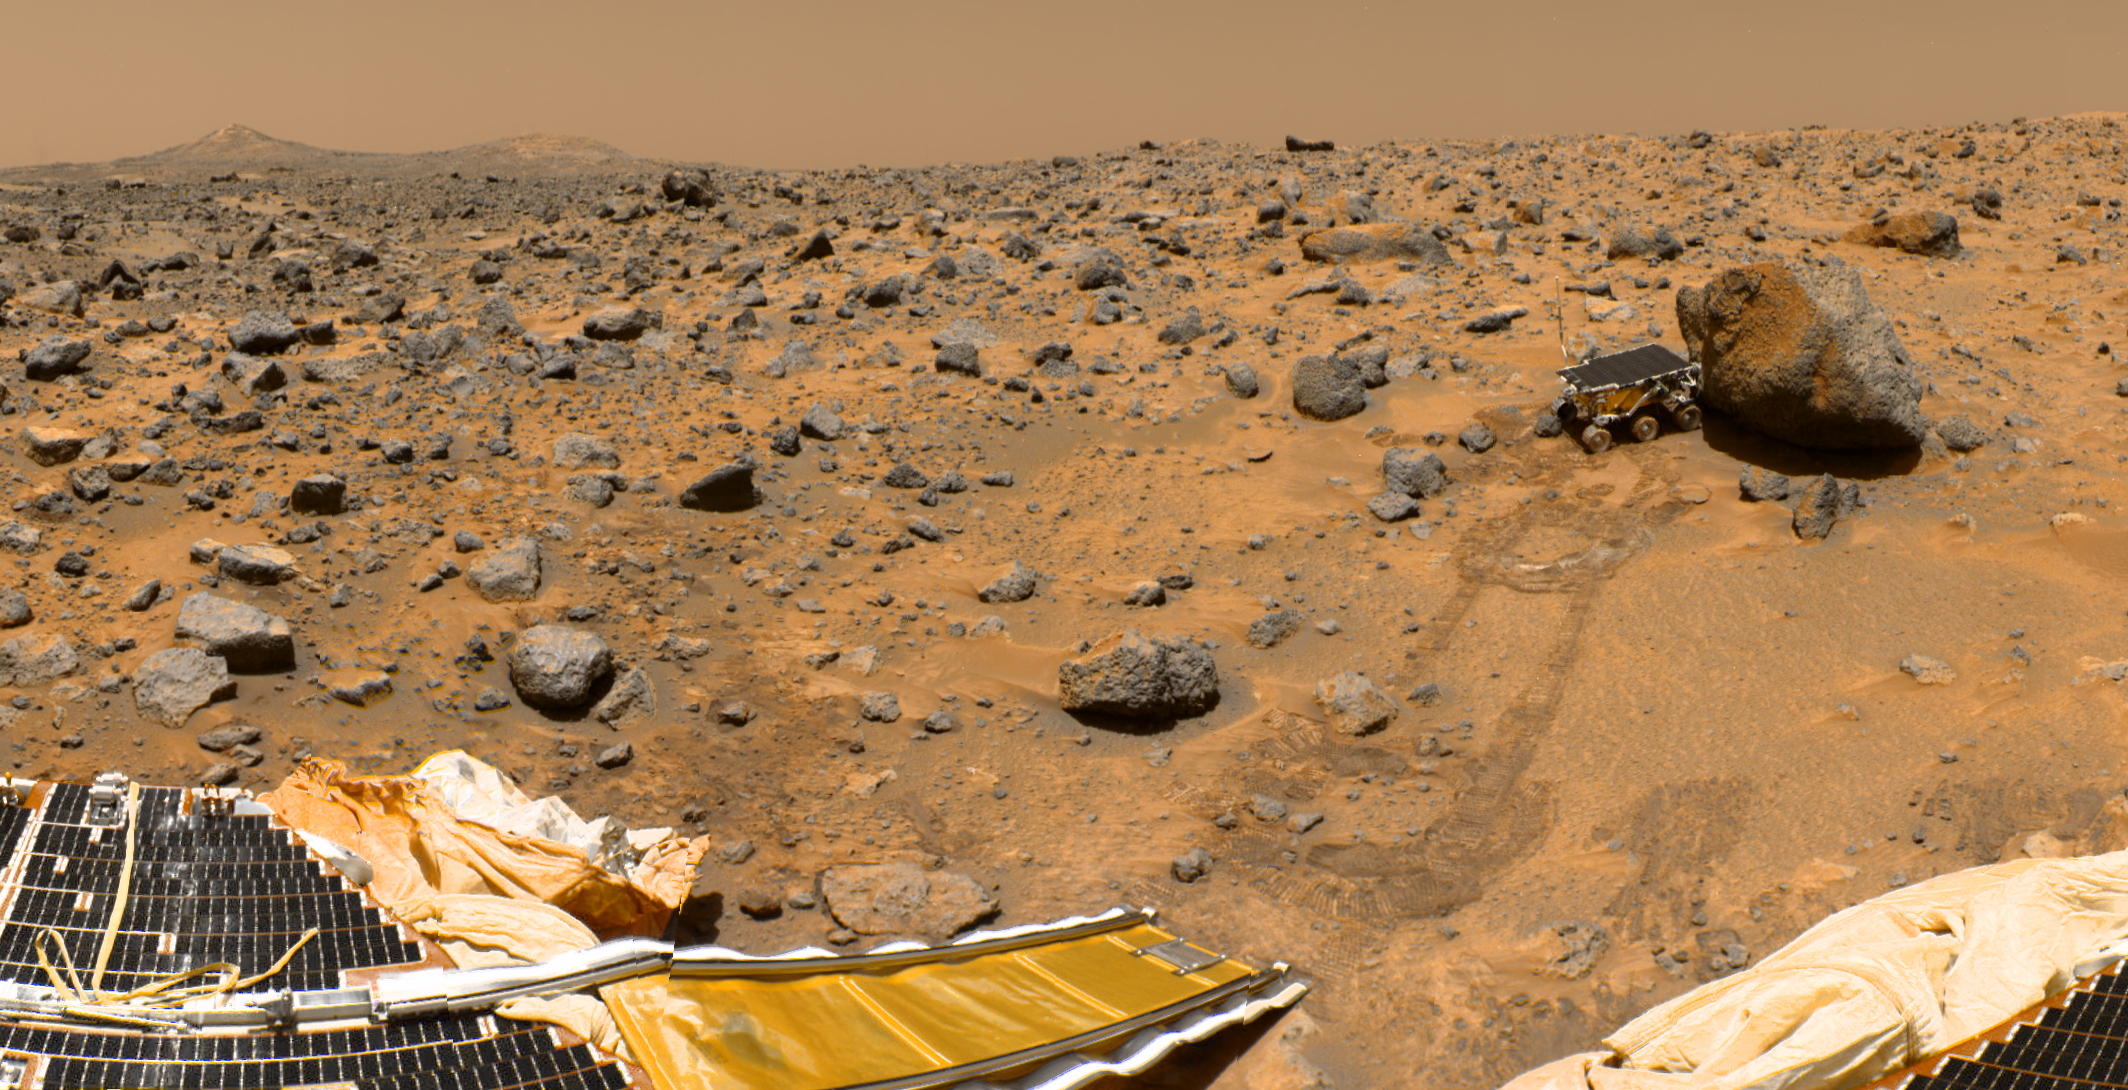

Sojourner Within Color-Enhanced Panorama

This is a sub-section of the “geometrically improved, color enhanced” version of the 360-degree panorama heretofore known as the “Gallery Pan,” the first contiguous, uniform panorama taken by the Imager for Mars Pathfinder (IMP) over the course of Sols 8, 9, and 10. Different regions were imaged at different times over the three Martian days to acquire consistent lighting and shadow conditions for all areas of the panorama.

The IMP is a stereo imaging system that, in its fully deployed configuration, stands 1.8 meters above the Martian surface, and has a resolution of two millimeters at a range of two meters. In this geometrically improved version of the panorama, distortion due to a 2.5 degree tilt in the IMP camera mast has been removed, effectively flattening the horizon.

The IMP has color capability provided by 24 selectable filters — twelve filters per “eye.” Its red, green, and blue filters were used to take this image. The color was digitally balanced according to the color transmittance capability of a high-resolution TV at the Jet Propulsion Laboratory (JPL), and is dependent on that device. In this color enhanced version of the panorama, detail in surface features are brought out via changes to saturation and intensity, holding the original hue constant. A threshold was applied to avoid changes to the sky.

On the horizon the double “Twin Peaks” are visible, about 1- 2 kilometers away. The rock “Couch” is the dark, curved rock at right of Twin Peaks. A Lander petal is visible on the left, showing the fully deployed rear ramp, which rover Sojourner used to descend to the surface of Mars on July 5. Immediately to the left of the rear ramp is the rock “Barnacle Bill,” which scientists found to be andesitic, possibly indicating that it is a volcanic rock (a true andesite) or a physical mixture of particles. Just beyond Barnacle Bill, rover tracks lead to Sojourner, shown using its Alpha Proton X-Ray Spectrometer (APXS) instrument to study the large rock “Yogi.” Yogi, low in quartz content, appears to be more primitive than Barnacle Bill, and appears more like the common basalts found on Earth.

The tracks and circular pattern in the soil leading up to Yogi were part of Sojourner’s soil mechanics experiments, in which varying amounts of pressure were applied to the wheels in order to determine physical properties of the soil. During its traverse to Yogi the rover stirred the soil and exposed material from several centimeters in depth. During one of the turns to deploy Sojourner’s Alpha Proton X-Ray Spectrometer, the wheels dug particularly deeply and exposed white material. Spectra of this white material show it is virtually identical to the rock “Scooby Doo,” and such white material may underlie much of the site. Deflated airbags are visible at the perimeter of the Lander petals.

Mars Pathfinder is the second in NASA’s Discovery program of low-cost spacecraft with highly focused science goals. The Jet Propulsion Laboratory, Pasadena, CA, developed and manages the Mars Pathfinder mission for NASA’s Office of Space Science, Washington, D.C. JPL is a division of the California Institute of Technology (Caltech). The IMP was developed by the University of Arizona Lunar and Planetary Laboratory under contract to JPL. Peter Smith is the Principal Investigator.

Photojournal note: Sojourner spent 83 days of a planned seven-day mission exploring the Martian terrain, acquiring images, and taking chemical, atmospheric and other measurements. The final data transmission received from Pathfinder was at 10:23 UTC on September 27, 1997. Although mission managers tried to restore full communications during the following five months, the successful mission was terminated on March 10, 1998.

Credit: NASA/JPL